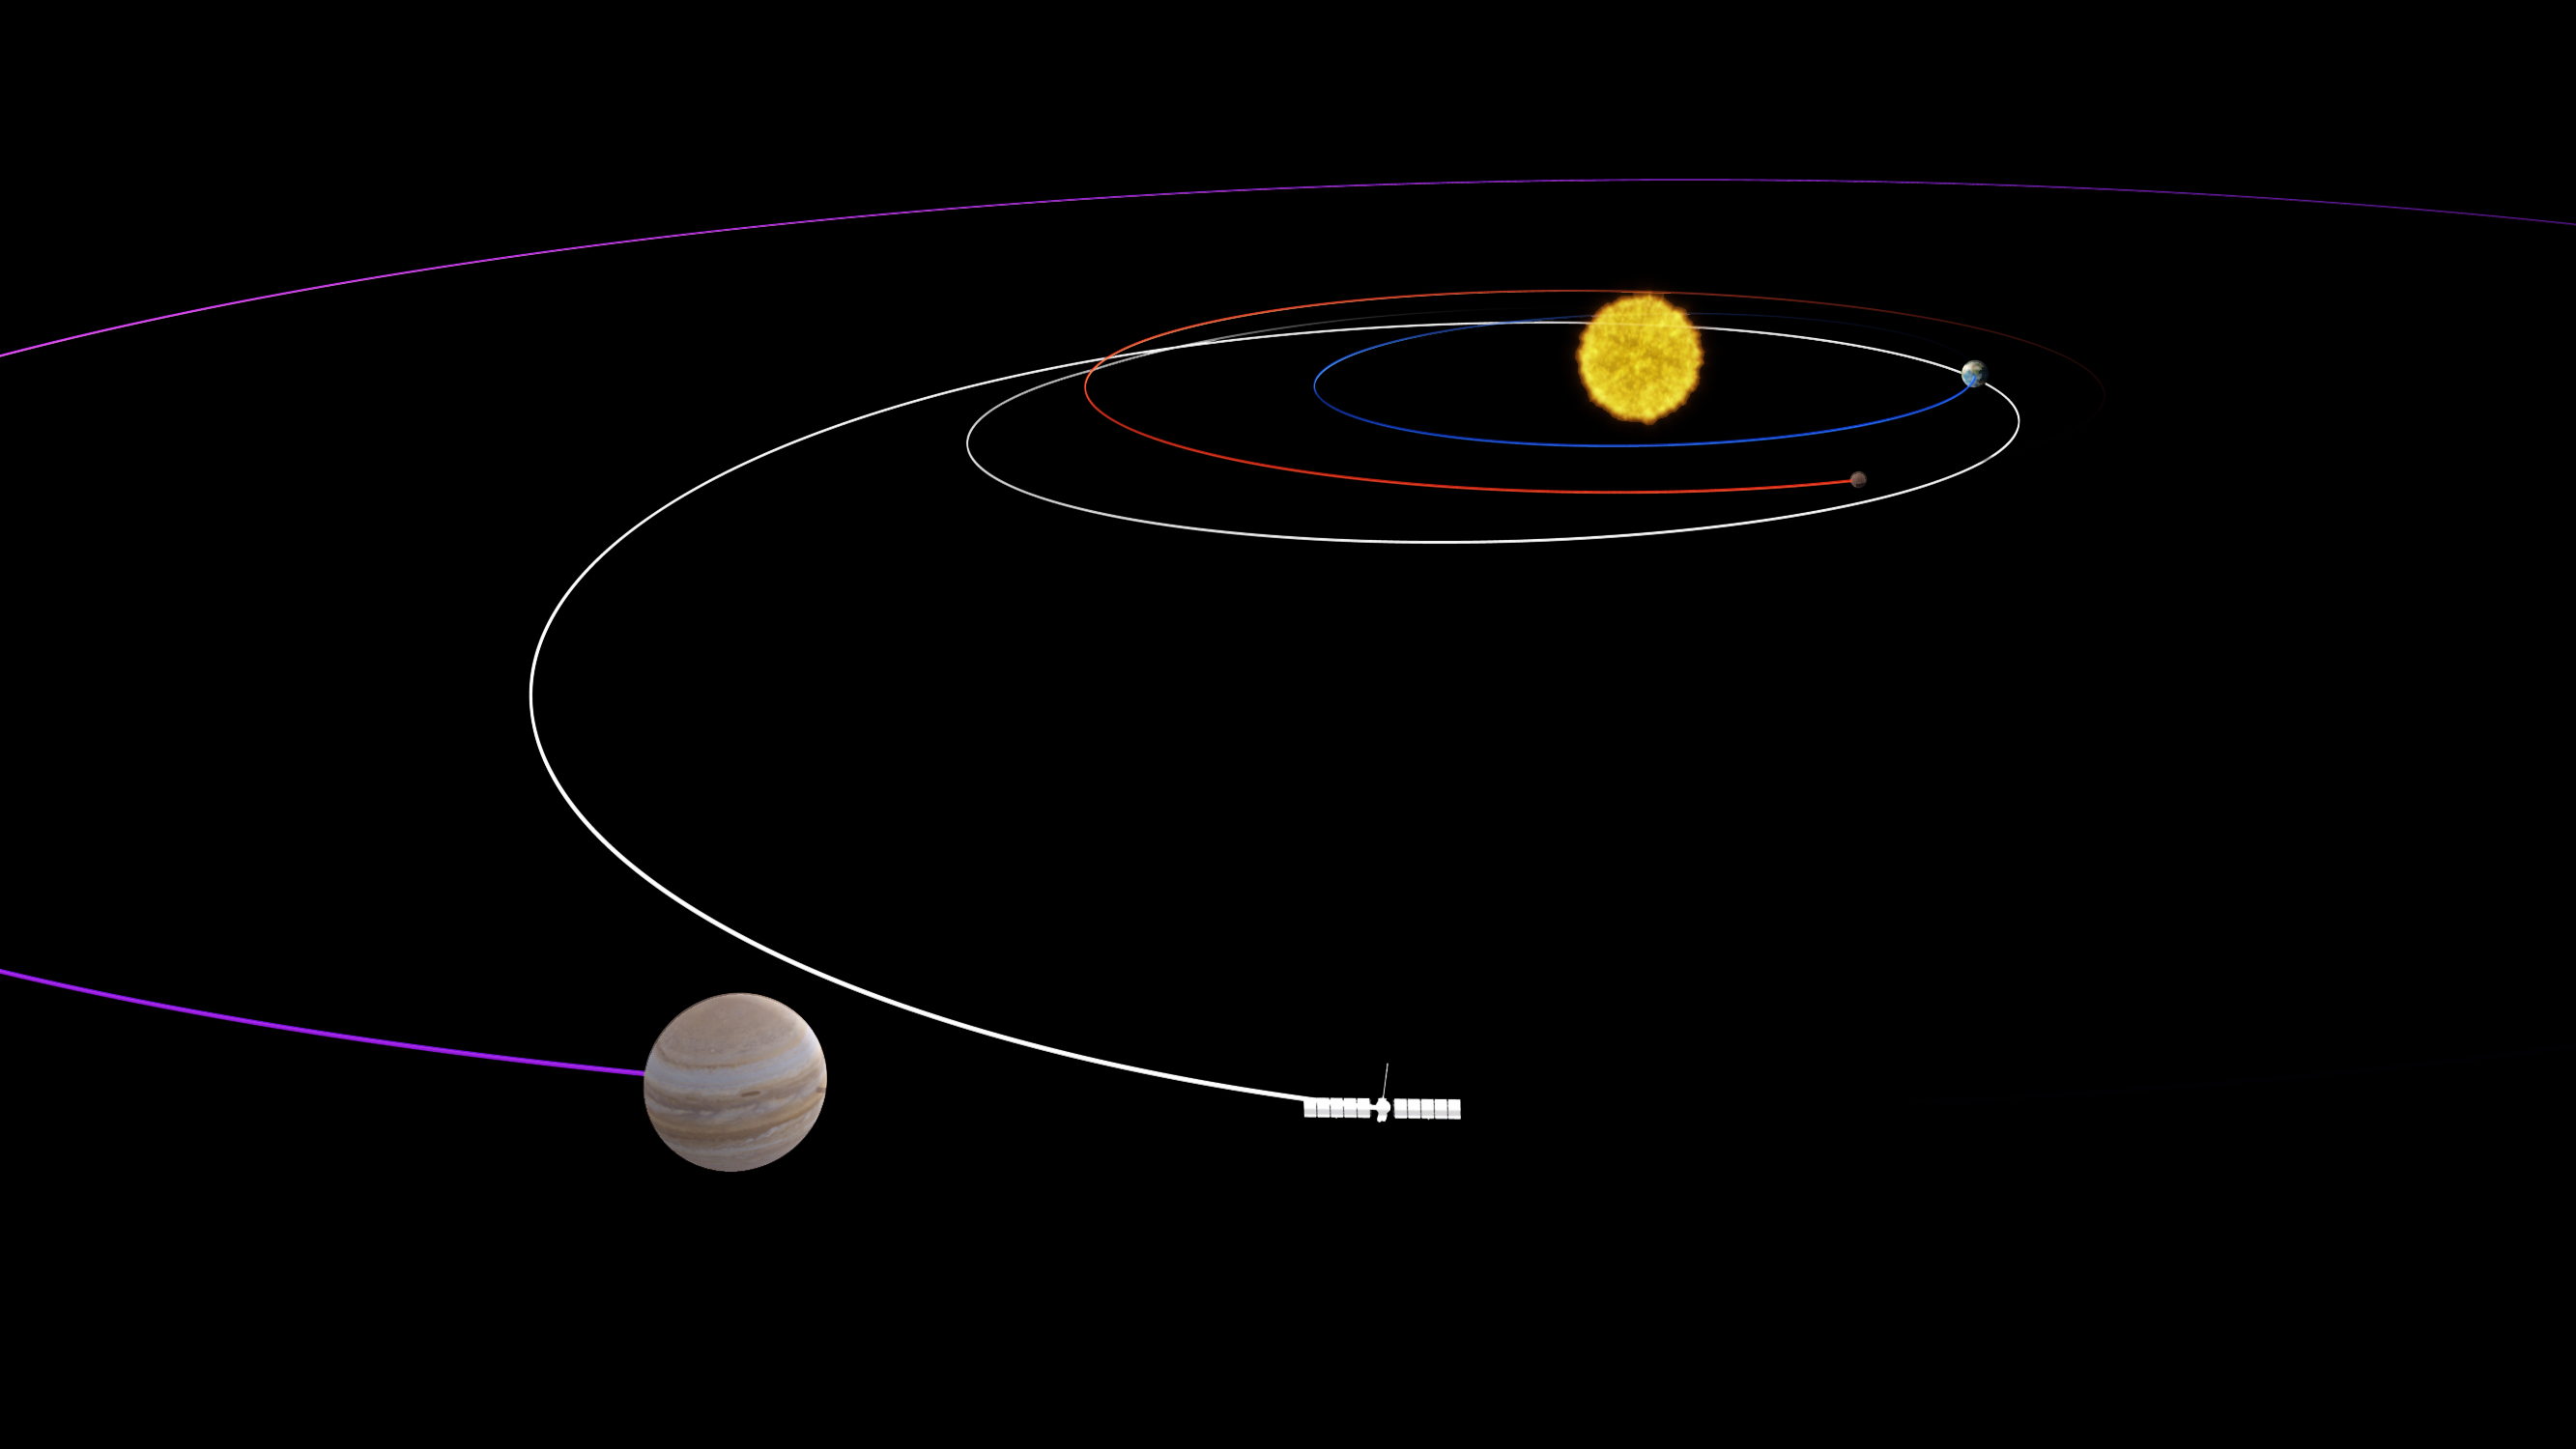

Europa Clipper’s Looping Journey to Jupiter (Artist’s Concept)

This artist’s concept depicts the long, looping path NASA’s Europa Clipper spacecraft will take to reach the Jupiter system. Covering a distance of about 1.8 billion miles (2.9 billion kilometers), the path swings past Mars, then Earth, using the two planets’ gravity as a slingshot to add speed to the spacecraft’s journey to Jupiter. Once in orbit at Jupiter, the spacecraft will conduct dozens of close flybys of the gas giant’s icy moon Europa.

Europa Clipper’s three main science objectives are to determine the thickness of the moon’s icy shell and its interactions with the ocean below, to investigate its composition, and to characterize its geology. The mission’s detailed exploration of Europa will help scientists better understand the astrobiological potential for habitable worlds beyond our planet.

Managed by Caltech in Pasadena, California, NASA’s Jet Propulsion Laboratory leads the development of the Europa Clipper mission in partnership with APL for NASA’s Science Mission Directorate in Washington. APL designed the main spacecraft body in collaboration with JPL and NASA’s Goddard Space Flight Center in Greenbelt, Maryland, NASA’s Marshall Space Flight Center in Huntsville, Alabama, and Langley Research Center in Hampton, Virginia. The Planetary Missions Program Office at Marshall executes program management of the Europa Clipper mission.

NASA’s Launch Services Program, based at Kennedy, manages the launch service for the Europa Clipper spacecraft, which will launch on a SpaceX Falcon Heavy rocket from Launch Complex 39A at Kennedy.

Credit: NASA/JPL-Caltech